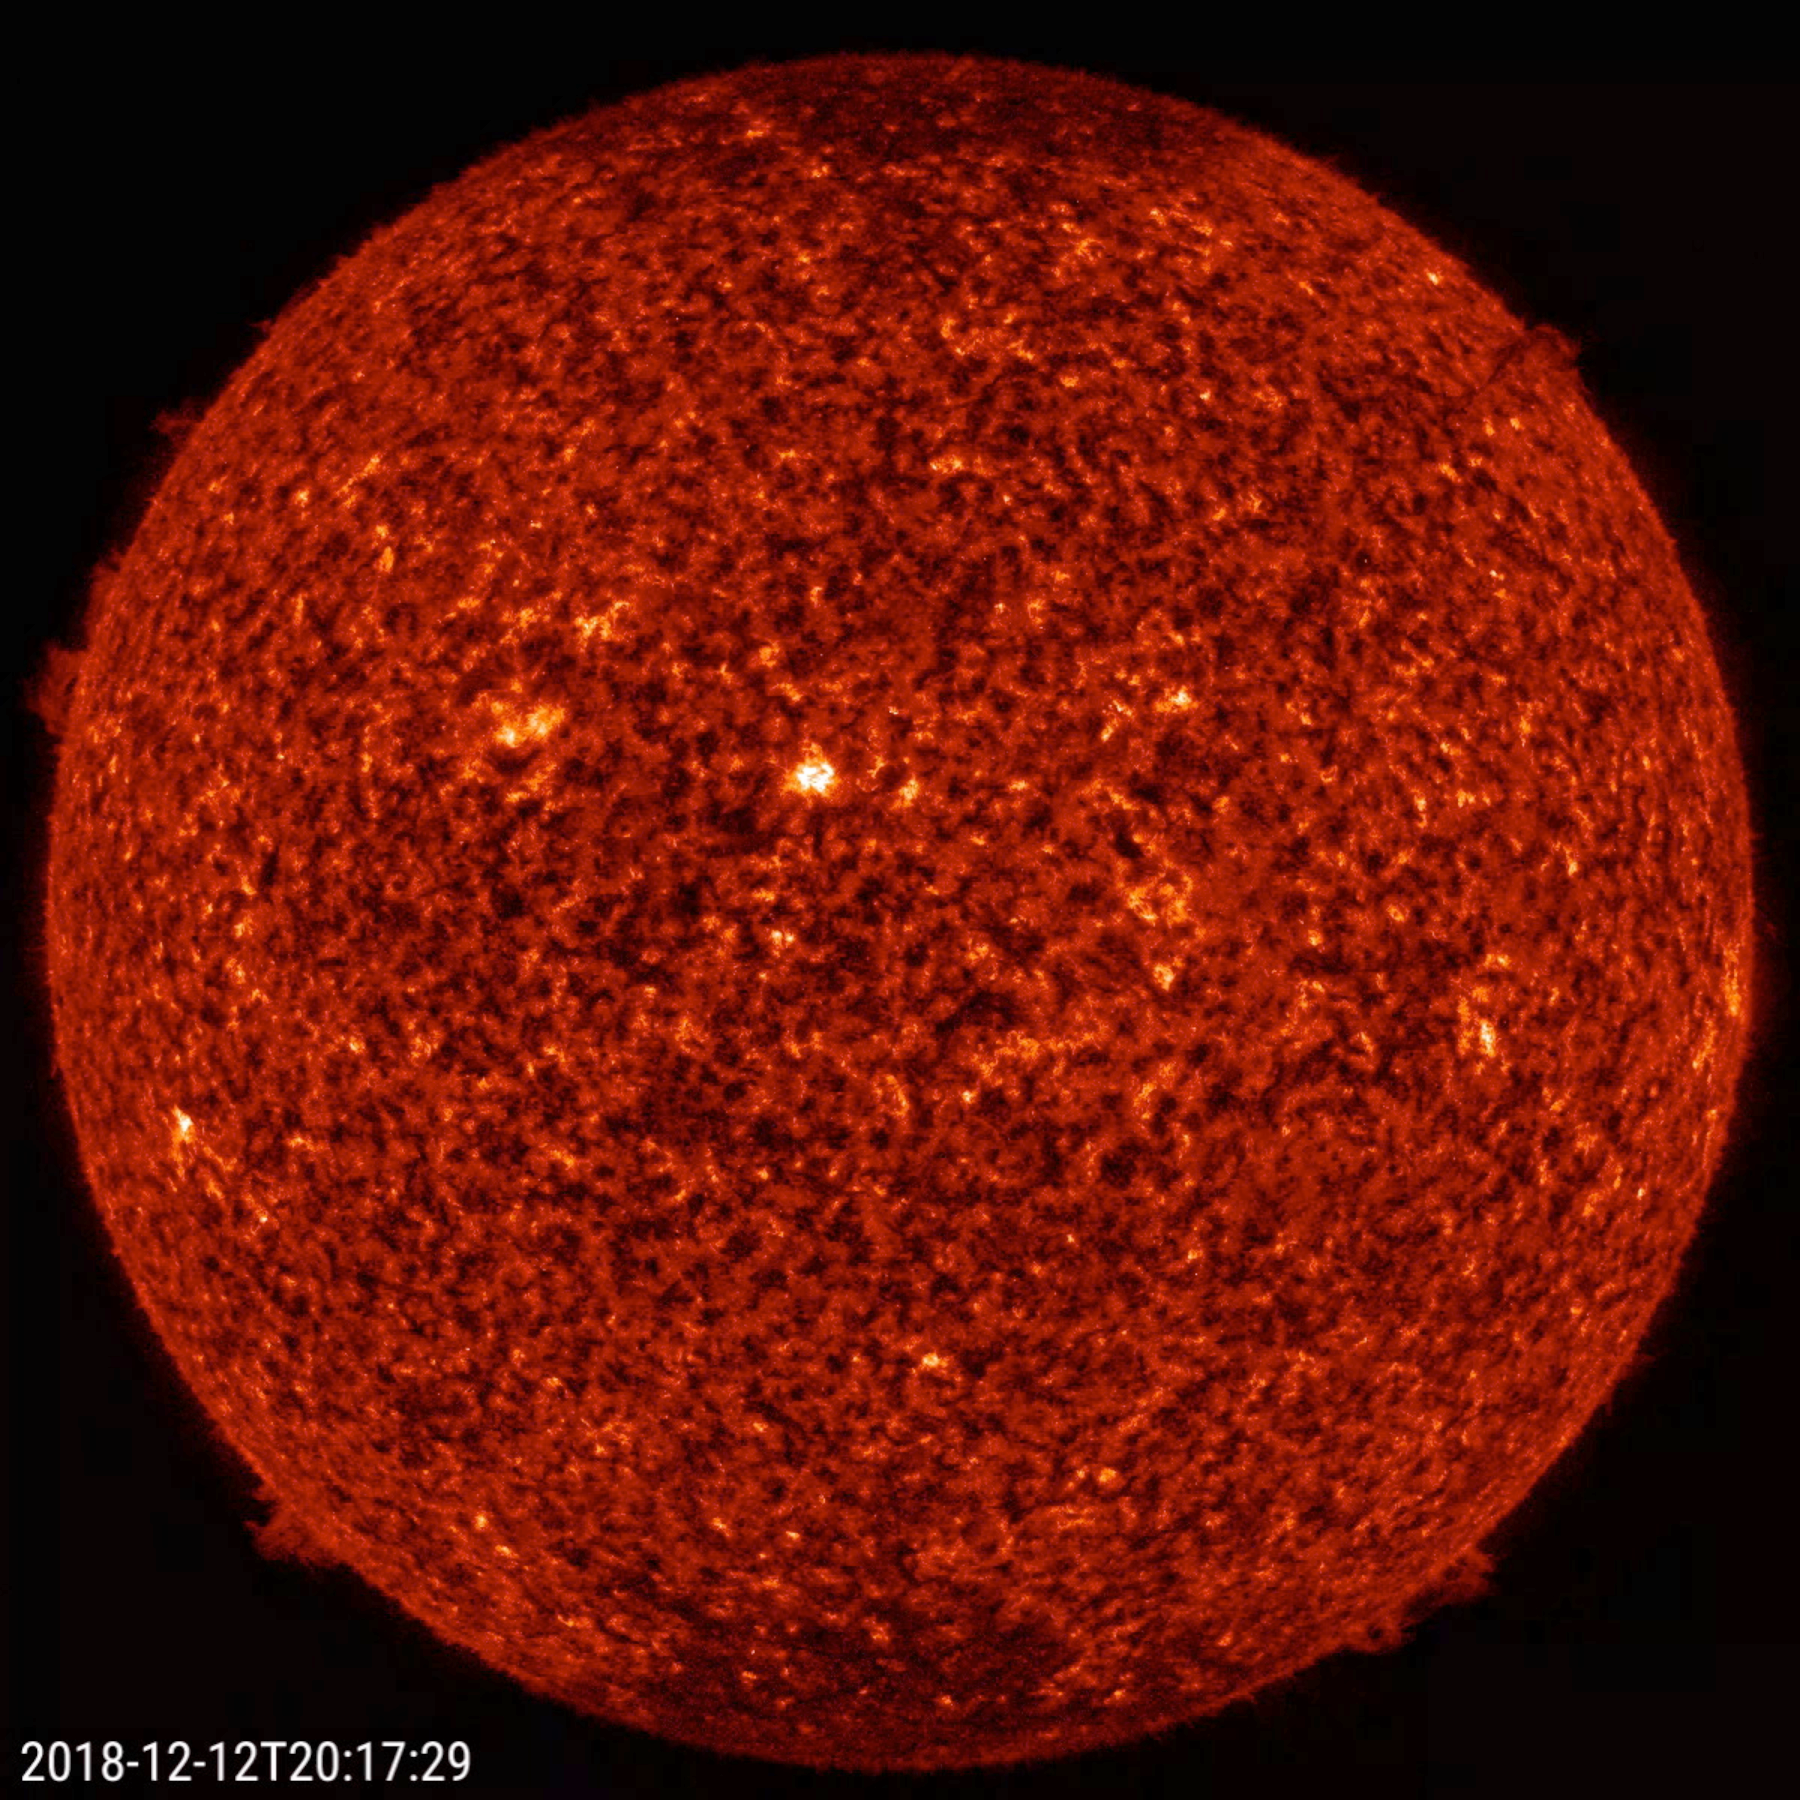

Small Prominences

The sun sported four smallish prominences along its edge at about the same time (Dec. 12-14, 2018). They were at the positions of 2 o’clock, 5 o’clock, 7 o’clock, and 10 o’clock. The largest and most active of the prominences was at the 7 o’clock point. Prominences are clouds of charged particles suspended above the sun by magnetic forces. These were observed in a wavelength of extreme ultraviolet light. The video clip covers almost two days’ of activity: it consists of 335 frames being shown at 20 frames per second.

Movies
PIA21212_4proms_2days_big.mp4
PIA21212_4proms_2days_sm.mp4

SDO is managed by NASA’s Goddard Space Flight Center, Greenbelt, Maryland, for NASA’s Science Mission Directorate, Washington. Its Atmosphere Imaging Assembly was built by the Lockheed Martin Solar Astrophysics Laboratory (LMSAL), Palo Alto, California.

Credit: NASA/GSFC/Solar Dynamics Observatory